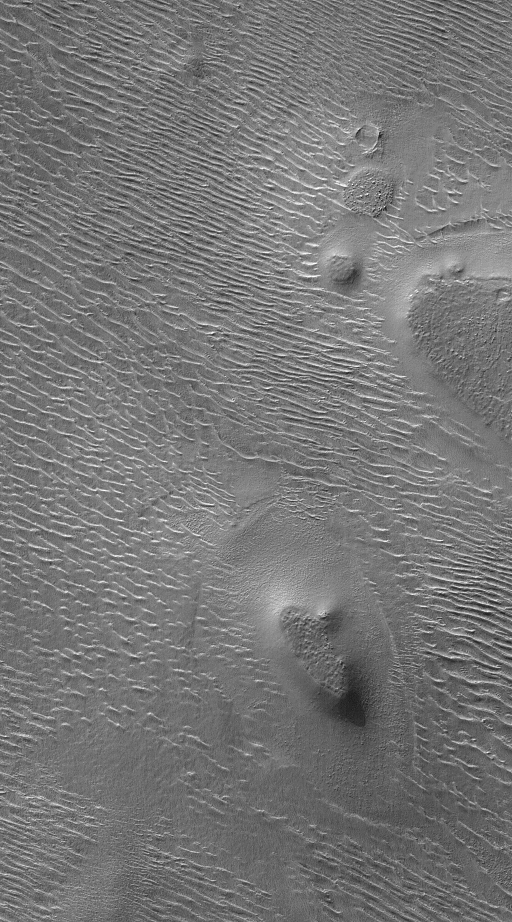

Autumn in Argyre

26 October 2004
This Mars Global Surveyor (MGS) Mars Orbiter Camera (MOC) image shows terrain in northwestern Argyre Planitia during southern autumn in August 2004. Several mesas stand high above a rippled plain. Argyre is a very ancient and heavily modified impact basin. The ripple patterns were probably formed from windblown sediment. This image is located near 47.1°S, 45.6°W. The picture covers an area about 3 km (1.9 mi) wide. Sunlight illuminates the scene from the upper left.

Credit: NASA/JPL/Malin Space Science Systems